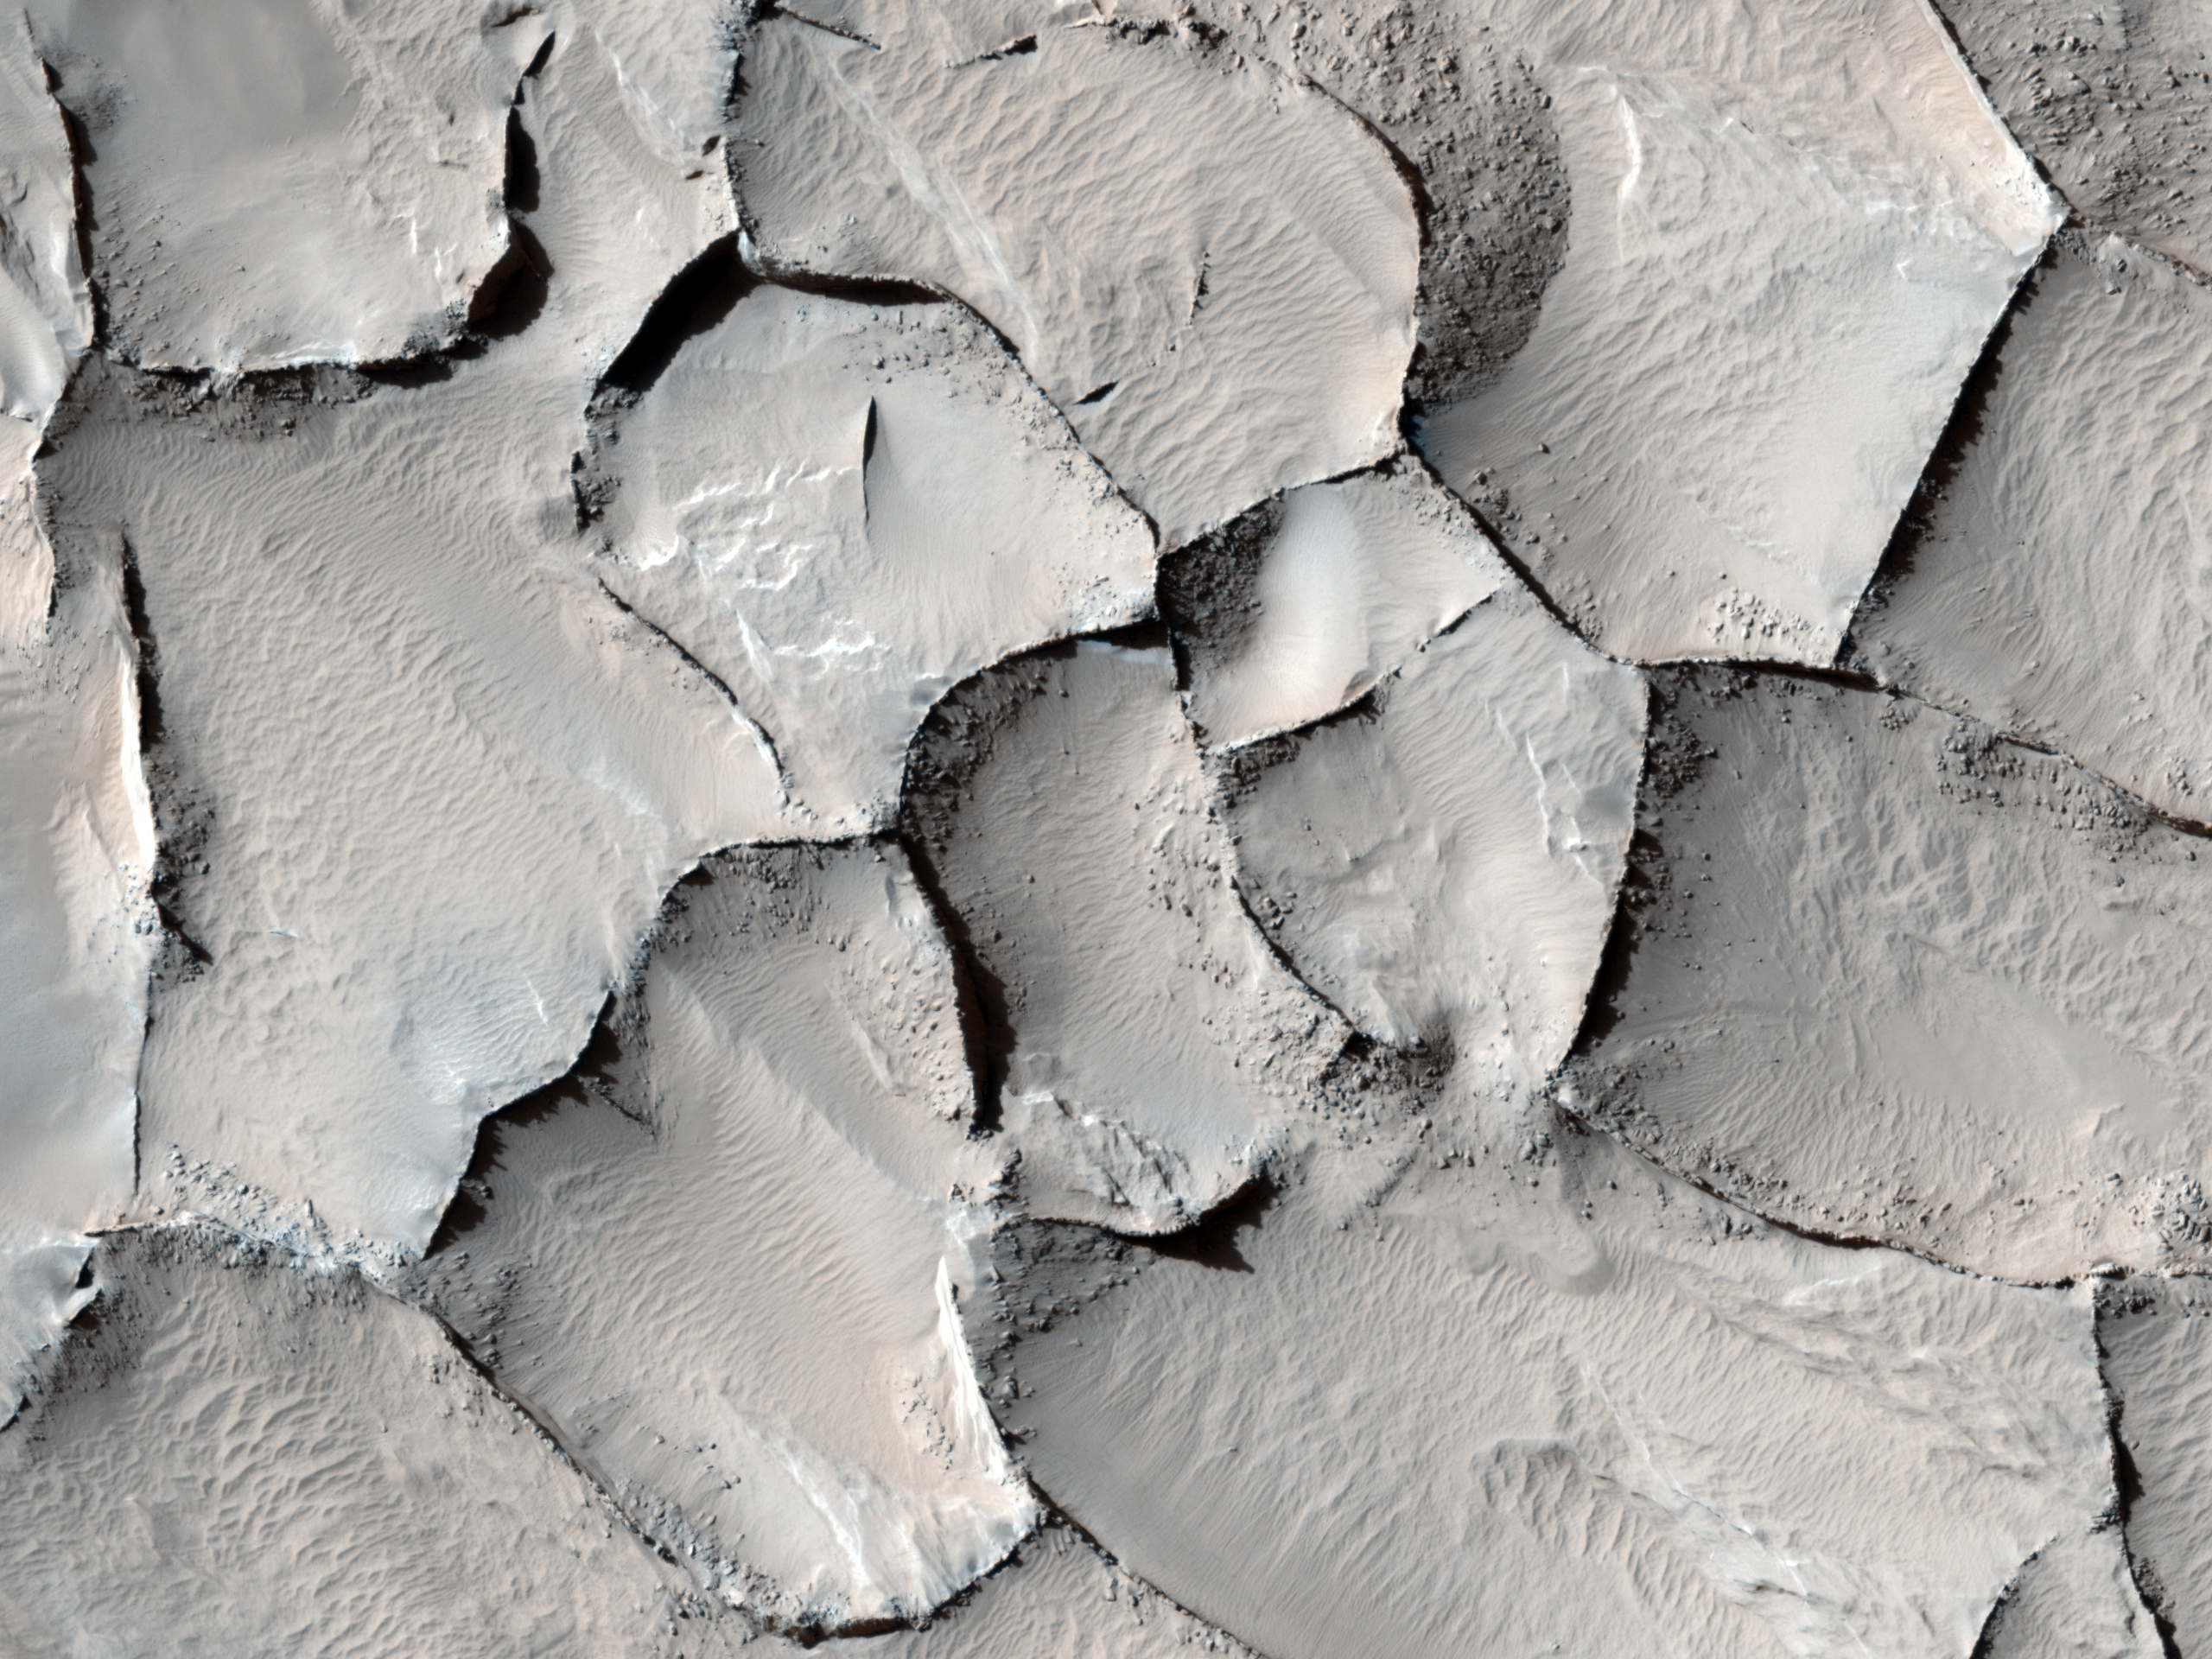

Polygonal Ridge in Gordii Dorsum Region, Mars

This image from the Gordii Dorsum region of Mars shows a large area covered with polygonal ridges in an almost geometric pattern. The ridges may have originally been dunes that hardened through the action of an unknown process. Groundwater might have been involved.

The High Resolution Imaging Science Experiment (HiRISE) camera on NASA’s Mars Reconnaissance Orbiter captured this scene on April 9, 2010. This image spans a distance of about 1 kilometer (0.6 mile) and is presented in false color, which aids in distinguishing among surface materials and textures. It is a portion of the HiRISE observation catalogued as ESP_017348_1910, an area centered at 10.8 degrees north latitude, 212.2 degrees east longitude. Other image products from this observation are available at http://hirise.lpl.arizona.edu/ESP_017348_1910.

NASA’s Jet Propulsion Laboratory, a division of the California Institute of Technology in Pasadena, manages the Mars Reconnaissance Orbiter for NASA’s Science Mission Directorate, Washington. Lockheed Martin Space Systems, Denver, built the spacecraft. The High Resolution Imaging Science Experiment is operated by the University of Arizona, Tucson, and the instrument was built by Ball Aerospace & Technologies Corp., Boulder, Colo.

Credit: NASA/JPL-Caltech/University of Arizona